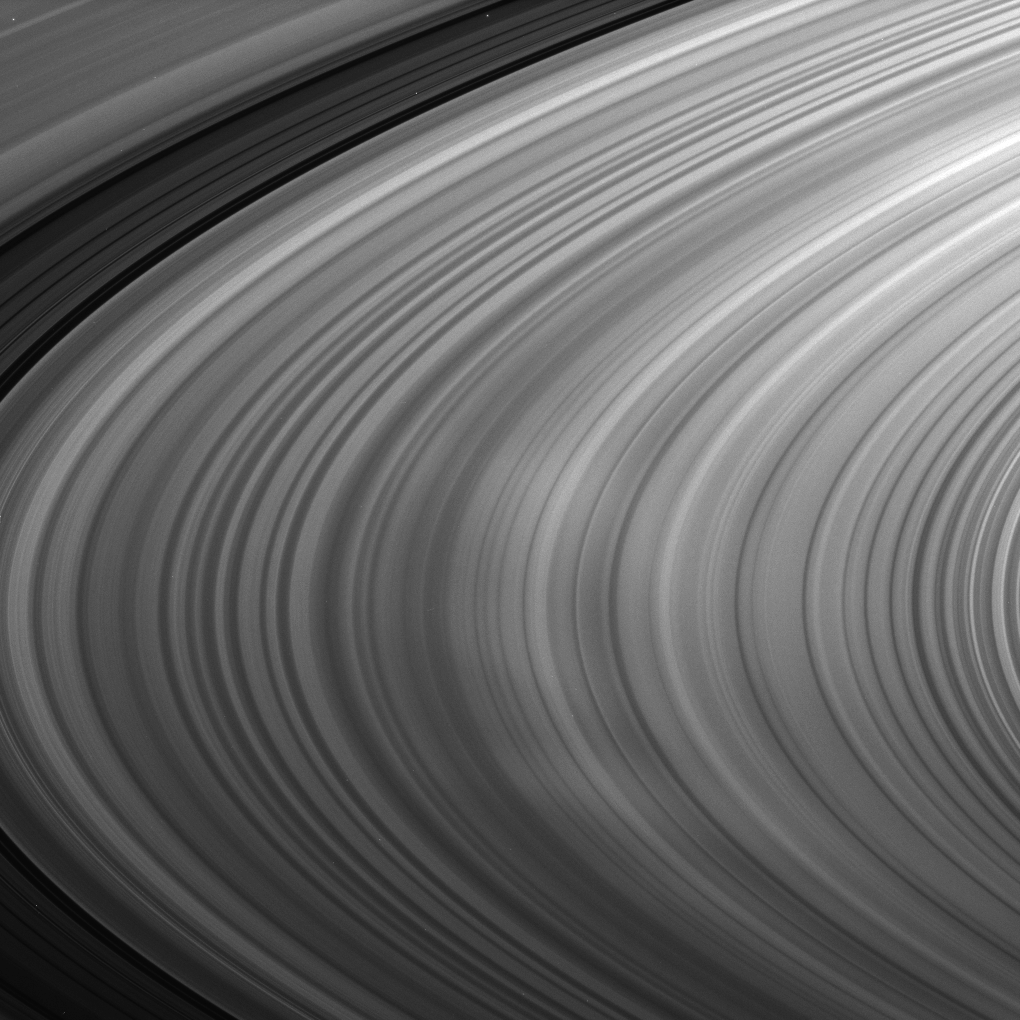

Spokes on Display

Saturn’s B ring shows off bright spokes in the middle of this image taken at high phase.

This image was captured at a sun-Saturn-spacecraft, or phase, angle of 119 degrees. To learn more about these ghostly radial markings, see PIA10567 and PIA11144.

This view looks toward the northern, sunlit side of the rings from about 10 degrees above the ringplane. The image was taken in visible light with the Cassini spacecraft narrow-angle camera on Aug. 20, 2009. The view was acquired at a distance of approximately 2.3 million kilometers (1.4 million miles) from Saturn. Image scale is 13 kilometers (8 miles) per pixel.

The Cassini-Huygens mission is a cooperative project of NASA, the European Space Agency and the Italian Space Agency. The Jet Propulsion Laboratory, a division of the California Institute of Technology in Pasadena, manages the mission for NASA’s Science Mission Directorate, Washington, D.C. The Cassini orbiter and its two onboard cameras were designed, developed and assembled at JPL. The imaging operations center is based at the Space Science Institute in Boulder, Colo.

Credit: NASA/JPL/Space Science Institute